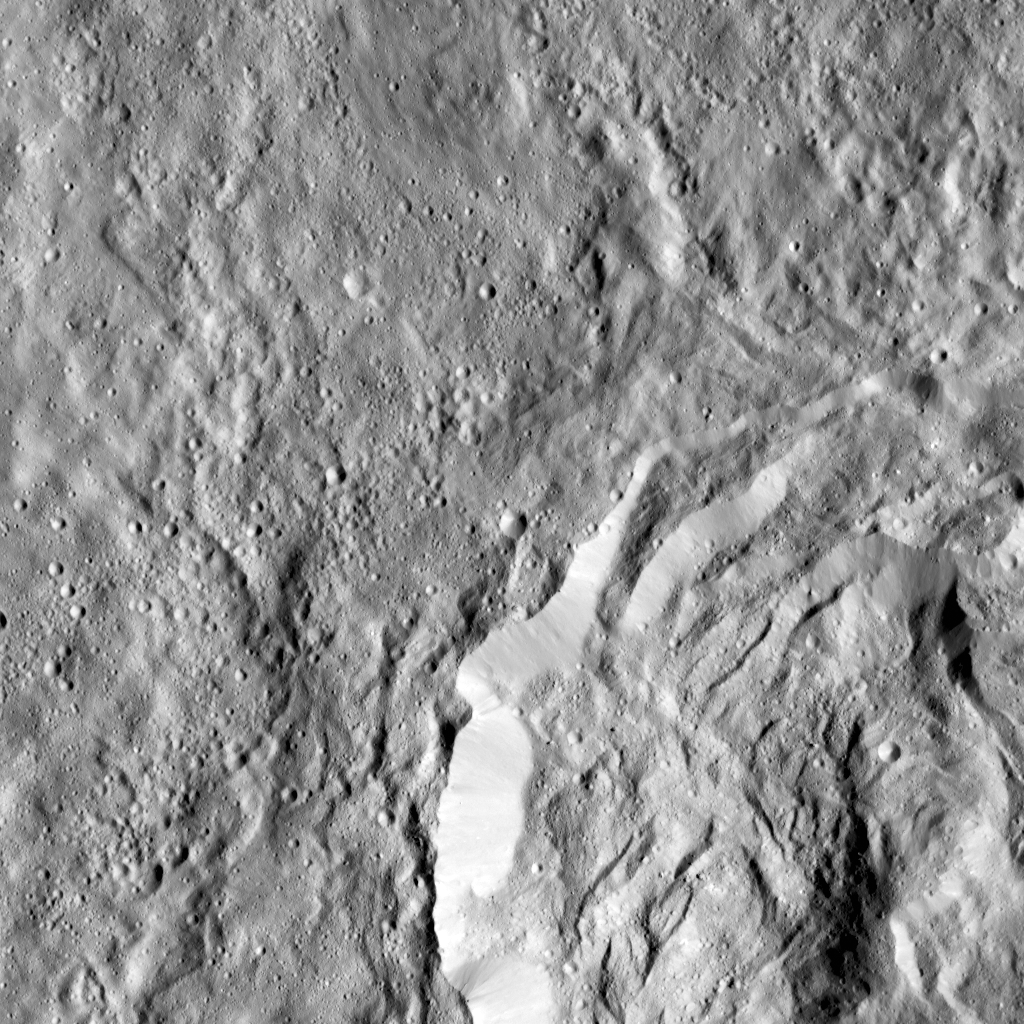

Kokopelli Crater on Ceres

This image obtained by NASA’s Dawn spacecraft shows a field of small craters next to Kokopelli Crater, seen at bottom right in this image, on dwarf planet Ceres. The small craters overlay a smooth, wavy material that represents ejecta from nearby Dantu Crater. The small craters were formed by blocks ejected in the Dantu impact event, and likely from the Kokopelli impact as well.

Kokopelli is named after the fertility deity who presides over agriculture in the tradition of the Pueblo people from the southwestern United States. The crater measures 21 miles (34 kilometers) in diameter.

Dawn took this image during its first extended mission on August 11, 2016, from its low-altitude mapping orbit, at about 240 miles (385 kilometers) above the surface. The center coordinates of this image are 20 degrees north latitude, 123 degrees east longitude.

Dawn’s mission is managed by JPL for NASA’s Science Mission Directorate in Washington. Dawn is a project of the directorate’s Discovery Program, managed by NASA’s Marshall Space Flight Center in Huntsville, Alabama. UCLA is responsible for overall Dawn mission science. Orbital ATK Inc., in Dulles, Virginia, designed and built the spacecraft. The German Aerospace Center, Max Planck Institute for Solar System Research, Italian Space Agency and Italian National Astrophysical Institute are international partners on the mission team.

Credit: NASA/JPL-Caltech/UCLA/MPS/DLR/IDA